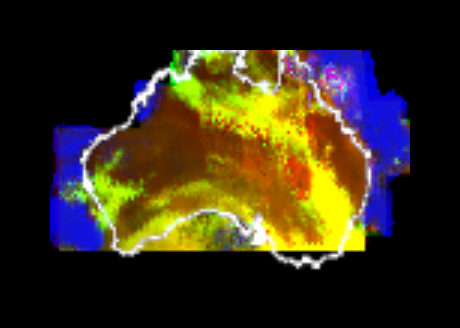

Australia Viewed by NIMS

This multispectral map of Australia and surrounding seas was obtained by the Galileo spacecraft’s Near Infrared Mapping Spectrometer shortly after closest approach on Dec. 8, 1990 from an altitude of about 50,000 miles. The image shows various ocean, land and atmospheric cloud features as they appear in three of the 408 infrared colors or wavelengths sensed by the instrument. The wavelength of 0.873 micron, represented as blue in the photo, shows regions of enhanced liquid water absorption, i.e. the Pacific and Indian oceans. The 0.984- micron band, represented as red, shows areas of enhanced ground reflection as on the Australian continent. This wavelength is also sensitive to the reflectivity of relatively thick clouds. The 0.939- micron wavelength, shown as green, is a strong water-vapor-absorbing band, and is used to accentuate clouds lying above the strongly absorbing lower atmosphere. When mixed with the red indicator of cloud reflection, the green produces a yellowish hue; this indicates thick clouds. The distinctive purplish color off the northeast coast marks the unusually shallow waters of the Great Barrier Reef and the Coral Sea. Here the blue denoting water absorption combines with the red denoting reflection from coral and surface marine organisms to produce this unusual color. The Near Infrared Mapping Spectrometer (NIMS) on the Galileo spacecraft is a combined mapping (imaging) and spectral instrument. It can sense 408 contiguous wavelengths from 0.7 micron (deep red) to 5.2 microns, and can construct a map or image by mechanical scanning. It can spectroscopically analyze atmospheres and surfaces and construct thermal and chemical maps.

Credit: NASA/JPL